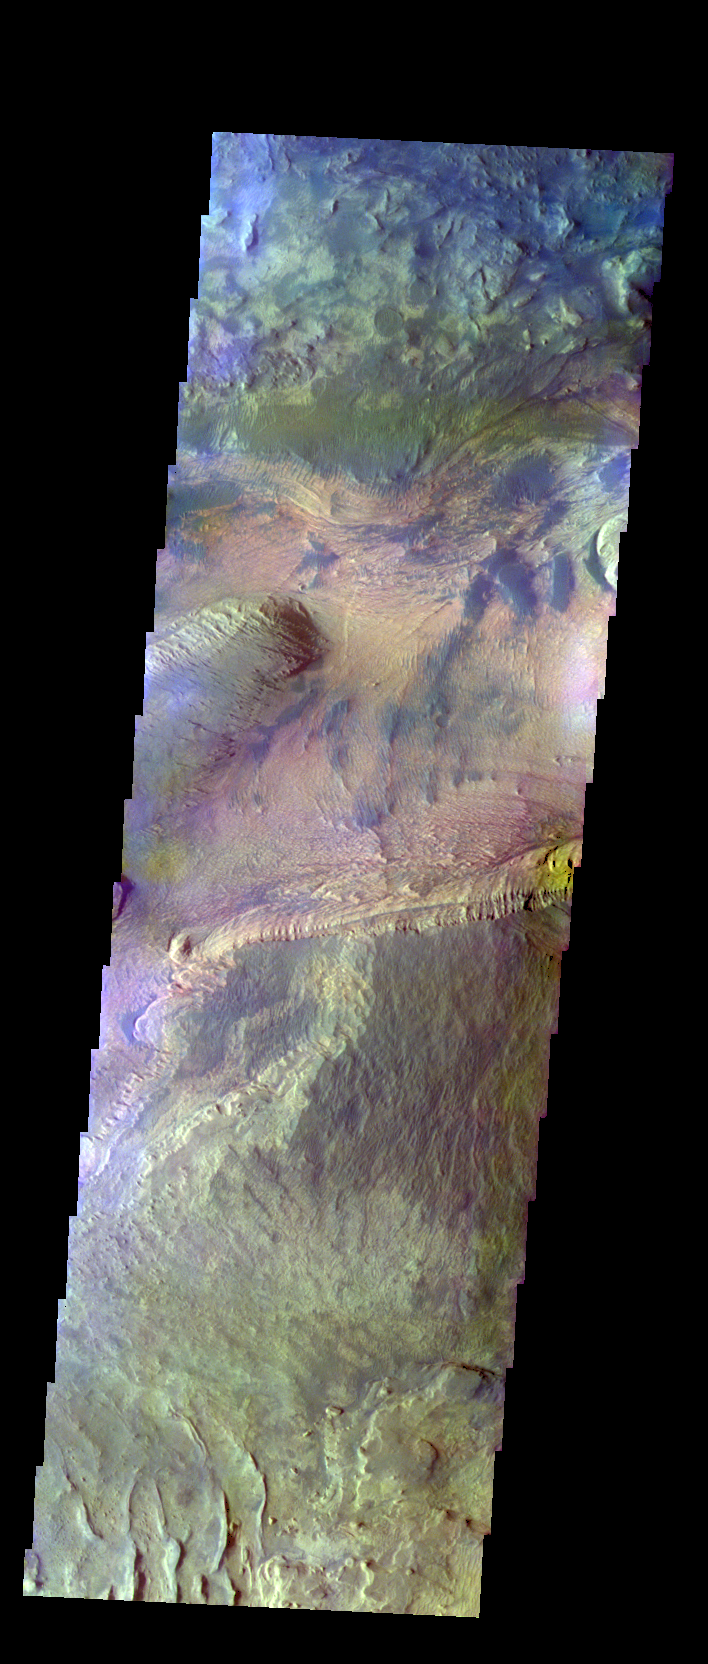

Candor Chasma – False Color

The THEMIS VIS camera contains 5 filters. The data from different filters can be combined in multiple ways to create a false color image. These false color images may reveal subtle variations of the surface not easily identified in a single band image. Today’s false color image shows part of Candor Chasma.

Credit: NASA/JPL-Caltech/ASU